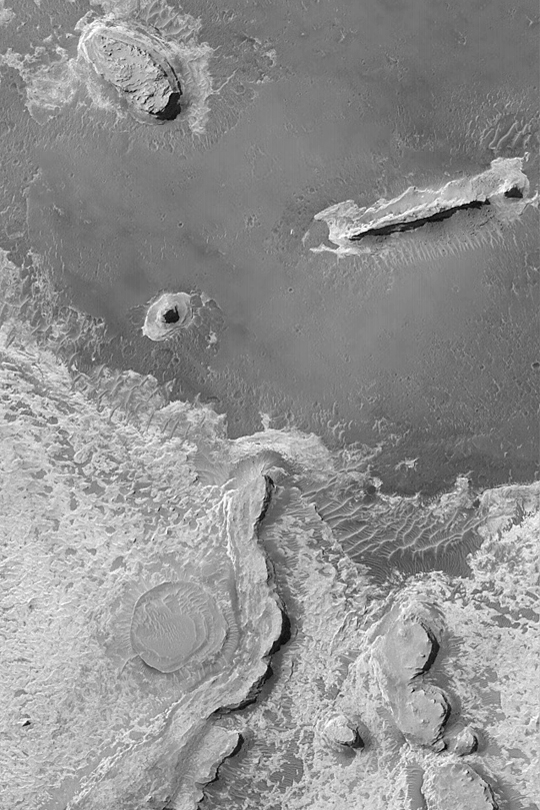

Meridiani Cliffs and Buttes

MGS MOC Release No. MOC2-347, 1 May 2003

This Mars Global Surveyor (MGS) Mars Orbiter Camera (MOC) image of layered sedimentary rock outcrops in northern Sinus Meridiani shows several buttes and ridges formed in rock that is somewhat resistant to erosion. The circular feature near the bottom of the picture is an old impact crater that was filled, then buried within the layered material, then later partially exhumed. The sinuous ridge and small buttes to the right of the exhumed crater are composed of the same rock materials that once buried the crater. The picture covers an area about 3 km (1.9 mi) wide near 2.3°N, 353.6°W. Sunlight illuminates the scene from the left.

Credit: NASA/JPL/Malin Space Science Systems